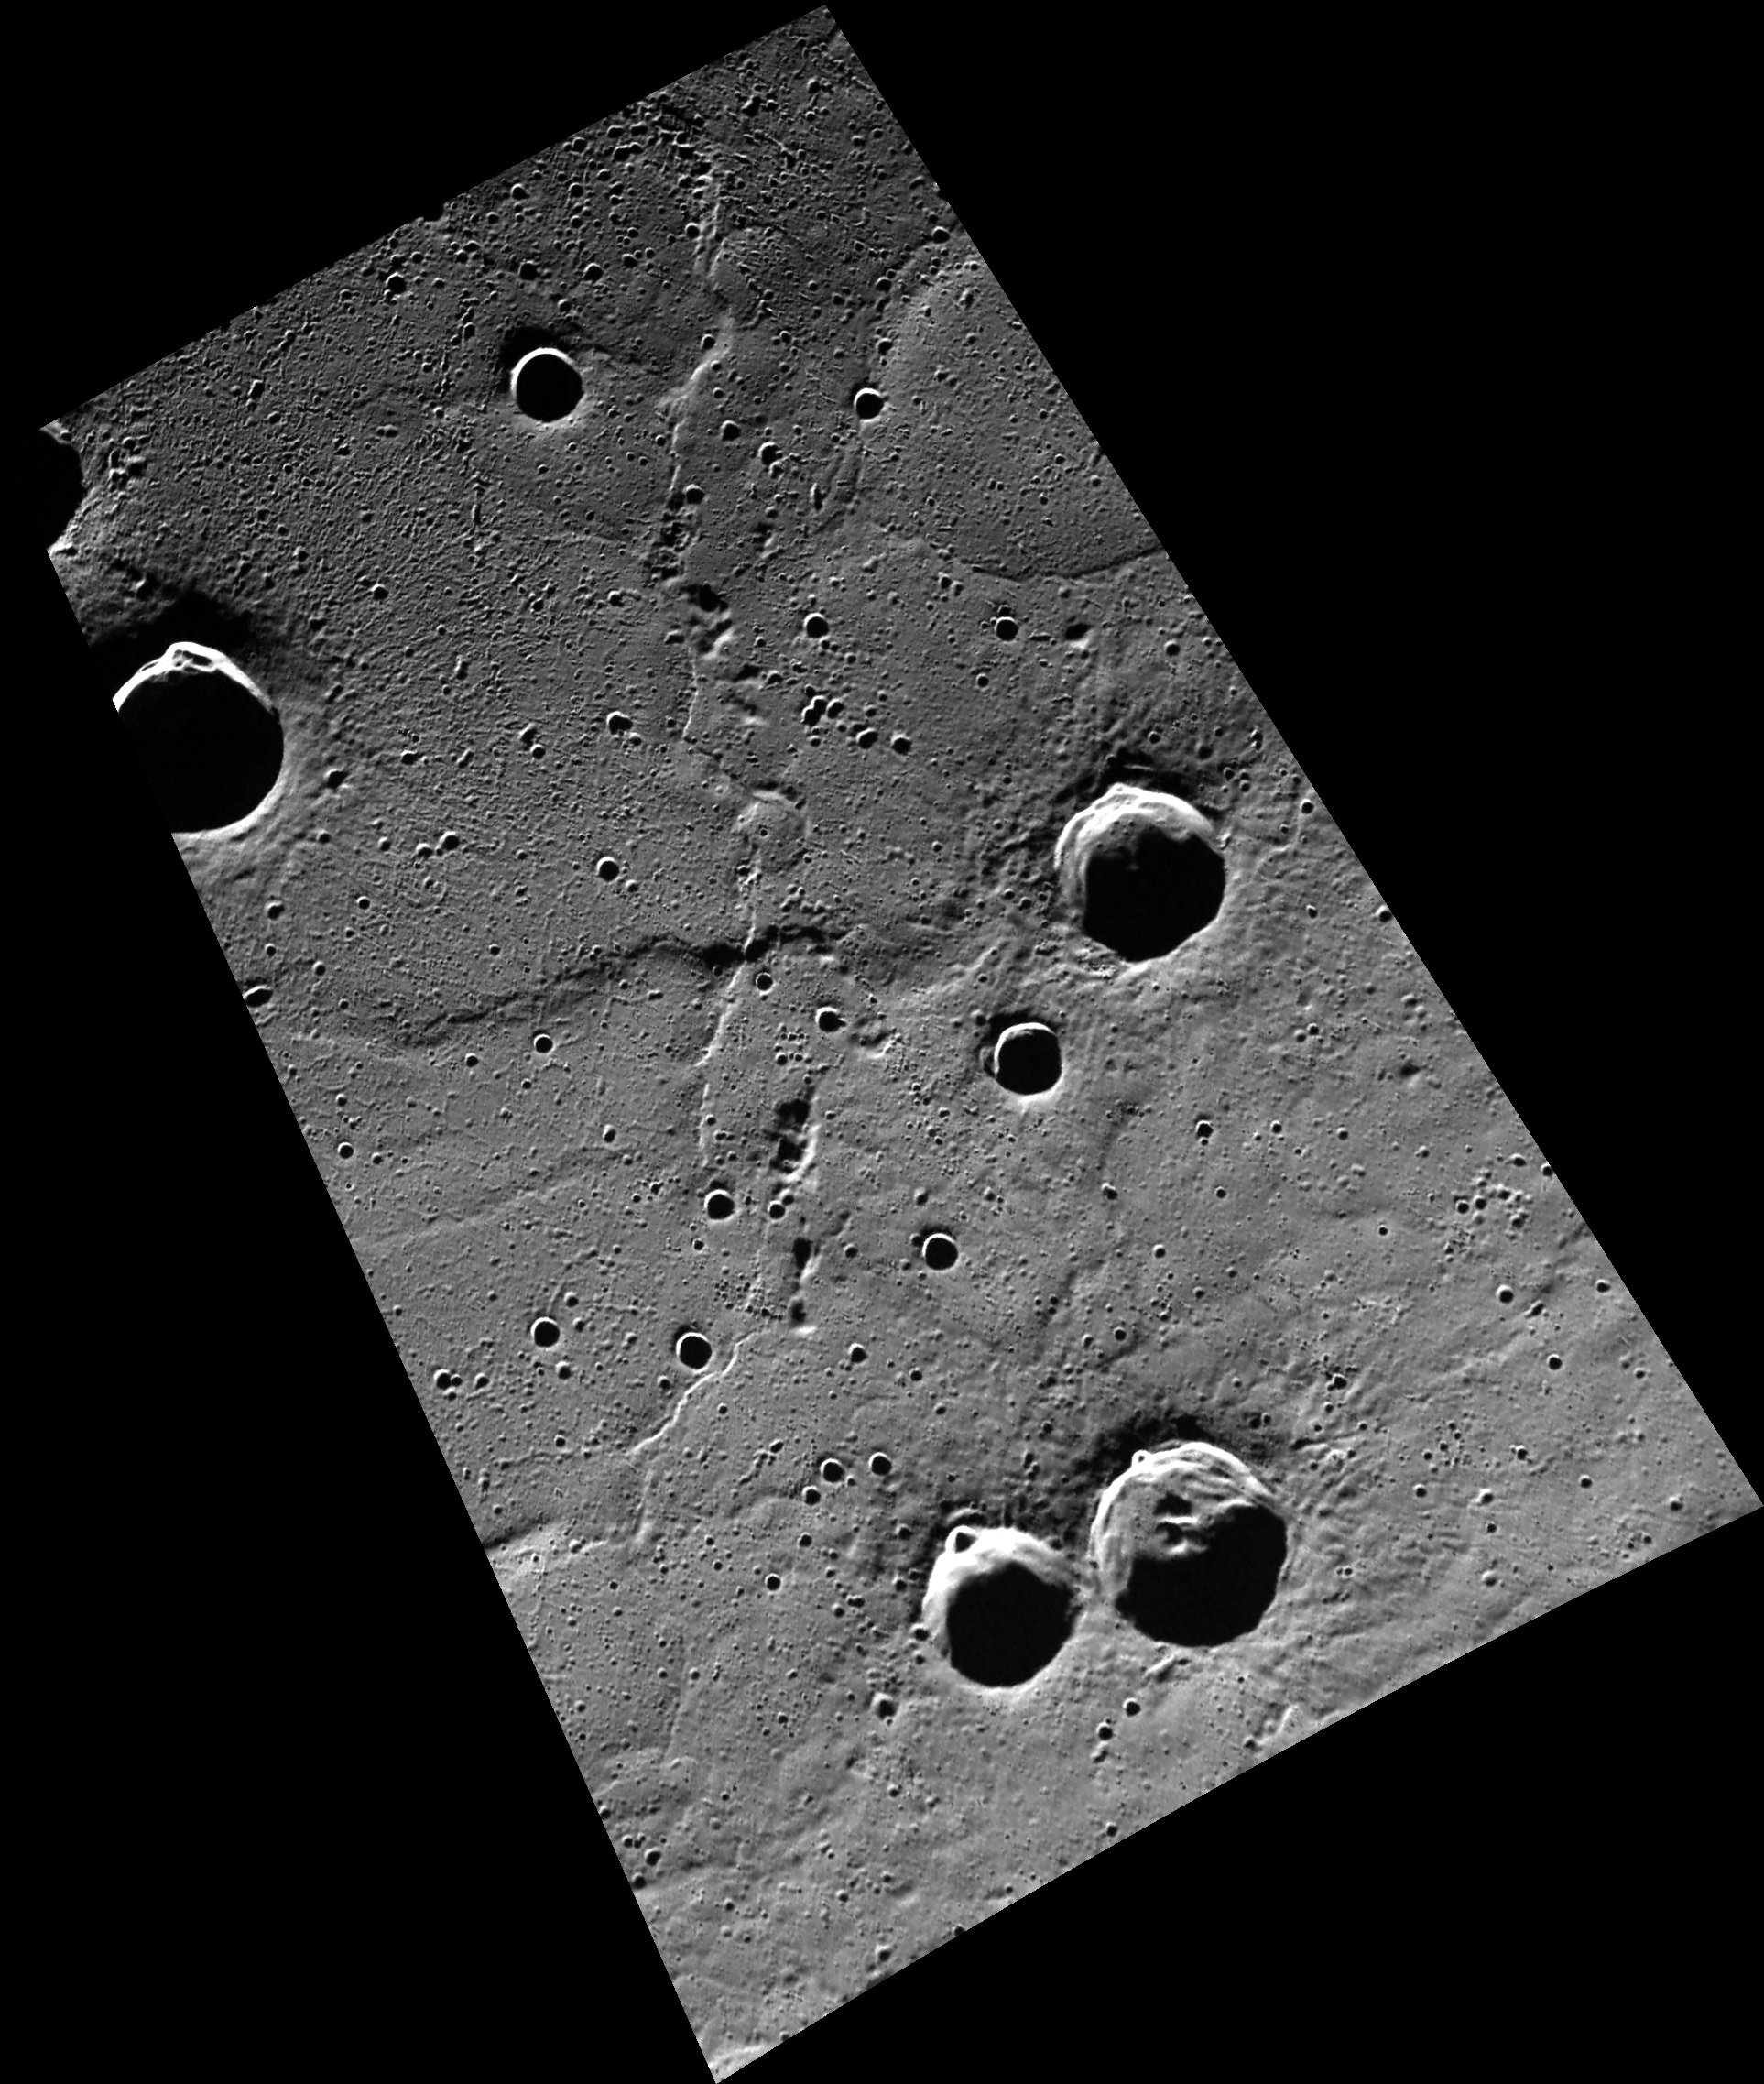

Smooth Operator

This image shows an area of the northern plains that has been flooded by extensive volcanism. The wrinkle ridge running from the top to the bottom of the image marks the edge of Goethe basin, part of which is seen in the upper-left corner of this image. Many of the post-flooding craters in this scene are host to radar-bright features.

This image was acquired as part of MDIS’s high-resolution surface morphology base map. The surface morphology base map will cover more than 90% of Mercury’s surface with an average resolution of 250 meters/pixel (0.16 miles/pixel or 820 feet/pixel). Images acquired for the surface morphology base map typically have off-vertical Sun angles (i.e., high incidence angles) and visible shadows so as to reveal clearly the topographic form of geologic features.

The MESSENGER spacecraft is the first ever to orbit the planet Mercury, and the spacecraft’s seven scientific instruments and radio science investigation are unraveling the history and evolution of the Solar System’s innermost planet. Visit the Why Mercury? section of this website to learn more about the key science questions that the MESSENGER mission is addressing. During the one-year primary mission, MDIS is scheduled to acquire more than 75,000 images in support of MESSENGER’s science goals.

Date acquired: September 05, 2011
Image Mission Elapsed Time (MET): 223700955
Image ID: 720424
Instrument: Wide Angle Camera (WAC) of the Mercury Dual Imaging System (MDIS)
WAC filter: 7 (748 nanometers)
Center Latitude: 82.49°
Center Longitude: 332.4° E
Resolution: 146 meters/pixel
Scale: The crater near the upper left corner is ~26 km (16 miles) in diameter.
Incidence Angle: 83.3°
Emission Angle: 52.5°
Phase Angle: 135.8°

These images are from MESSENGER, a NASA Discovery mission to conduct the first orbital study of the innermost planet, Mercury. For information regarding the use of images, see the MESSENGER image use policy.

Credit: NASA/Johns Hopkins University Applied Physics Laboratory/Carnegie Institution of Washington